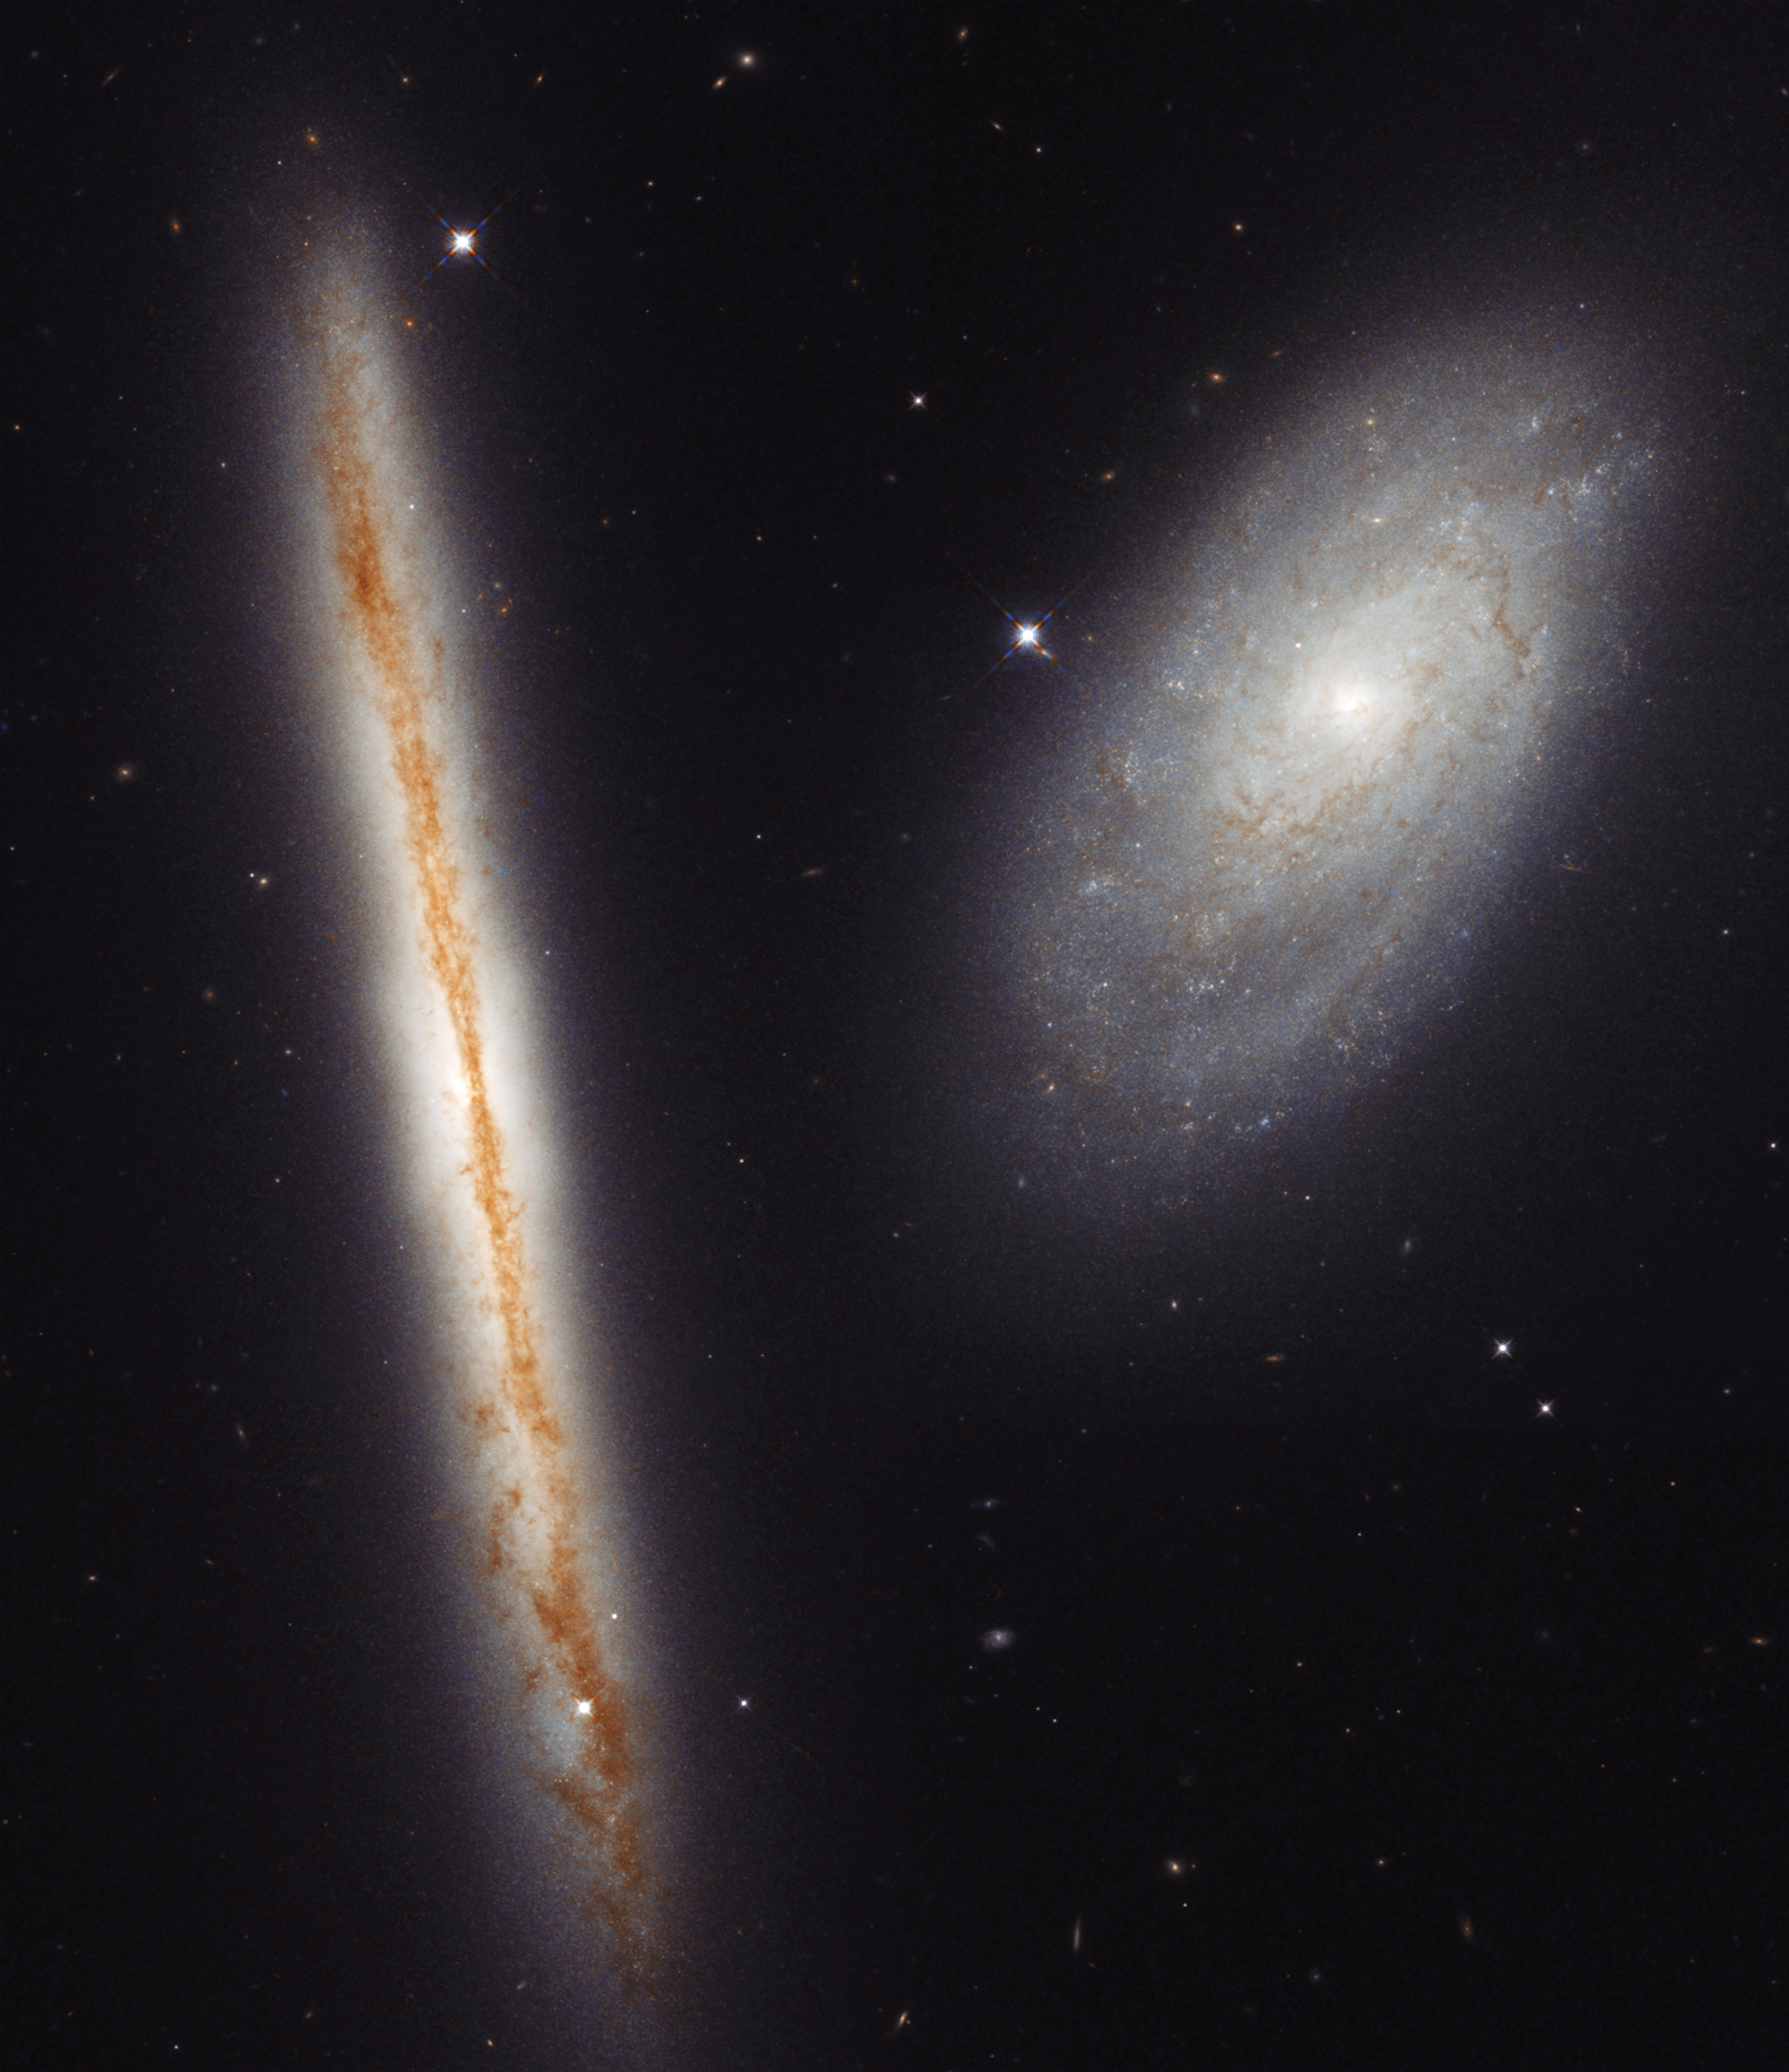

Infrared Image of Galaxy Pair NGC 4302 and NGC 4298

This is an infrared image of the galaxy pair NGC 4302 and NGC 4298 taken with Hubble's Wide Field Camera 3. The infrared light pierces through the dust lanes and shows significantly more stars than seen in visible light. In the infrared, the edge-on NGC 4302 is brighter than in the visible view. The tilted galaxy NGC 4298's spiral arms aren't as obvious in infrared, because the infrared light glows through the dust that marks the arms in visible light. This image represents the sort of view the James Webb Space Telescope will have when it is launched in late 2018. Webb's infrared vision will slice through dust to see the stars embedded in it.

Credit: NASA, ESA, and M. Mutchler (STScI)